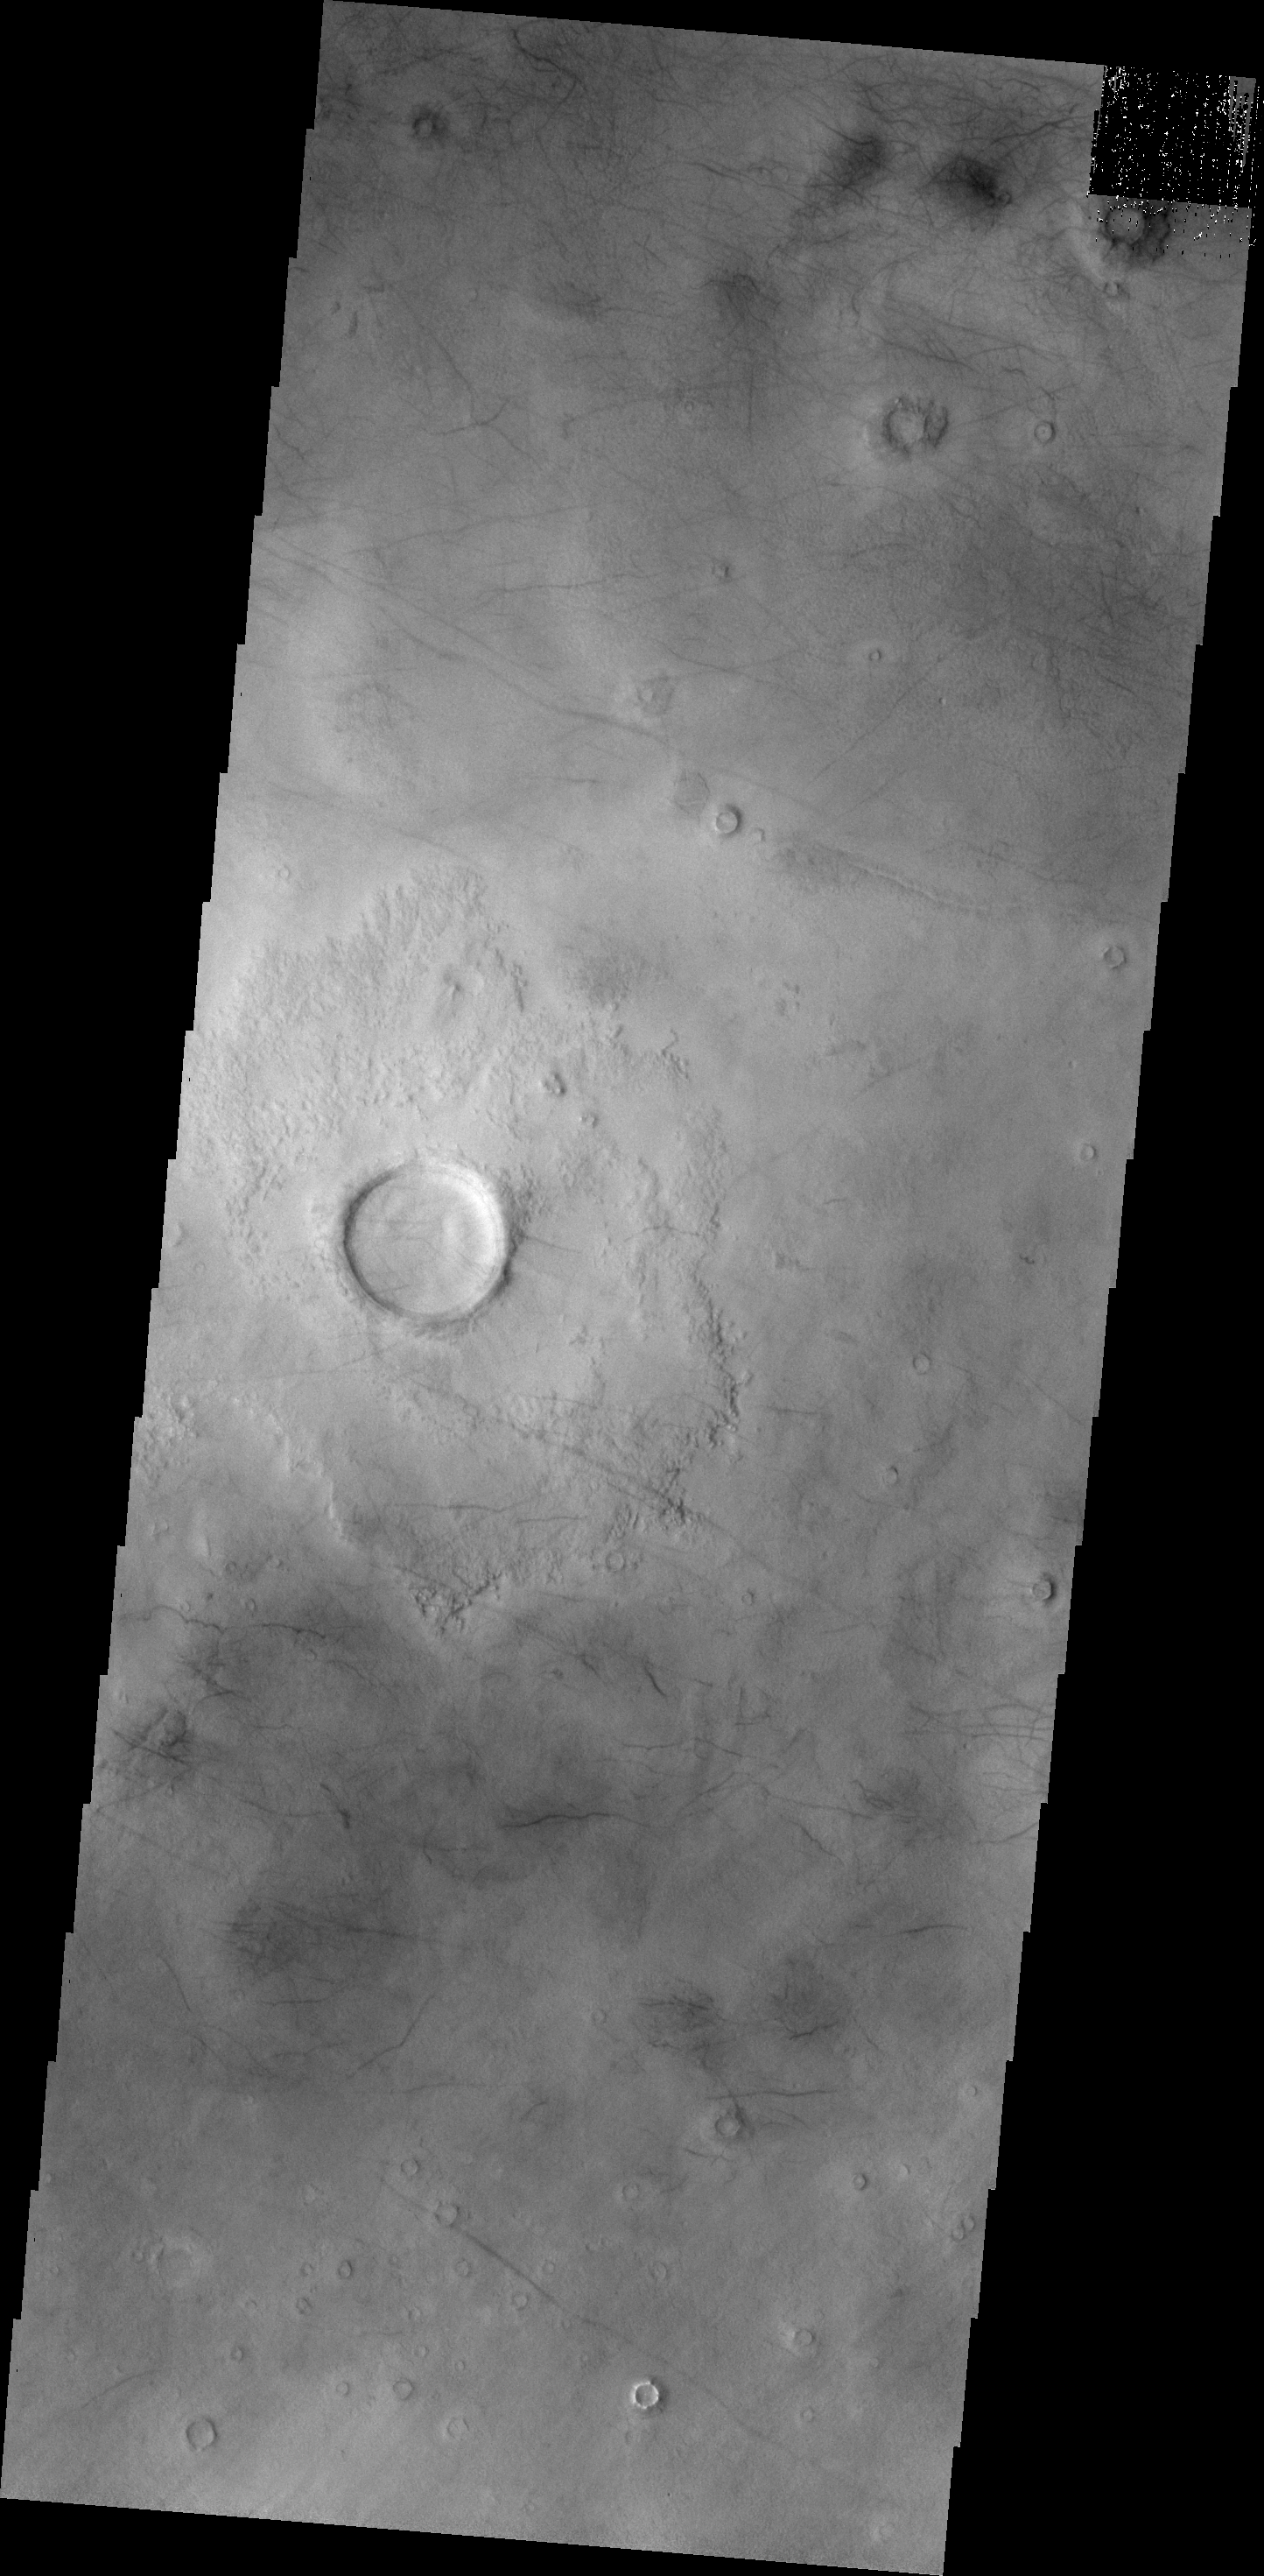

Utopia Planitia

This image of central Utopia Planitia shows some dust devil tracks. These features are common in this region of Mars.

Credit: NASA/JPL/ASU